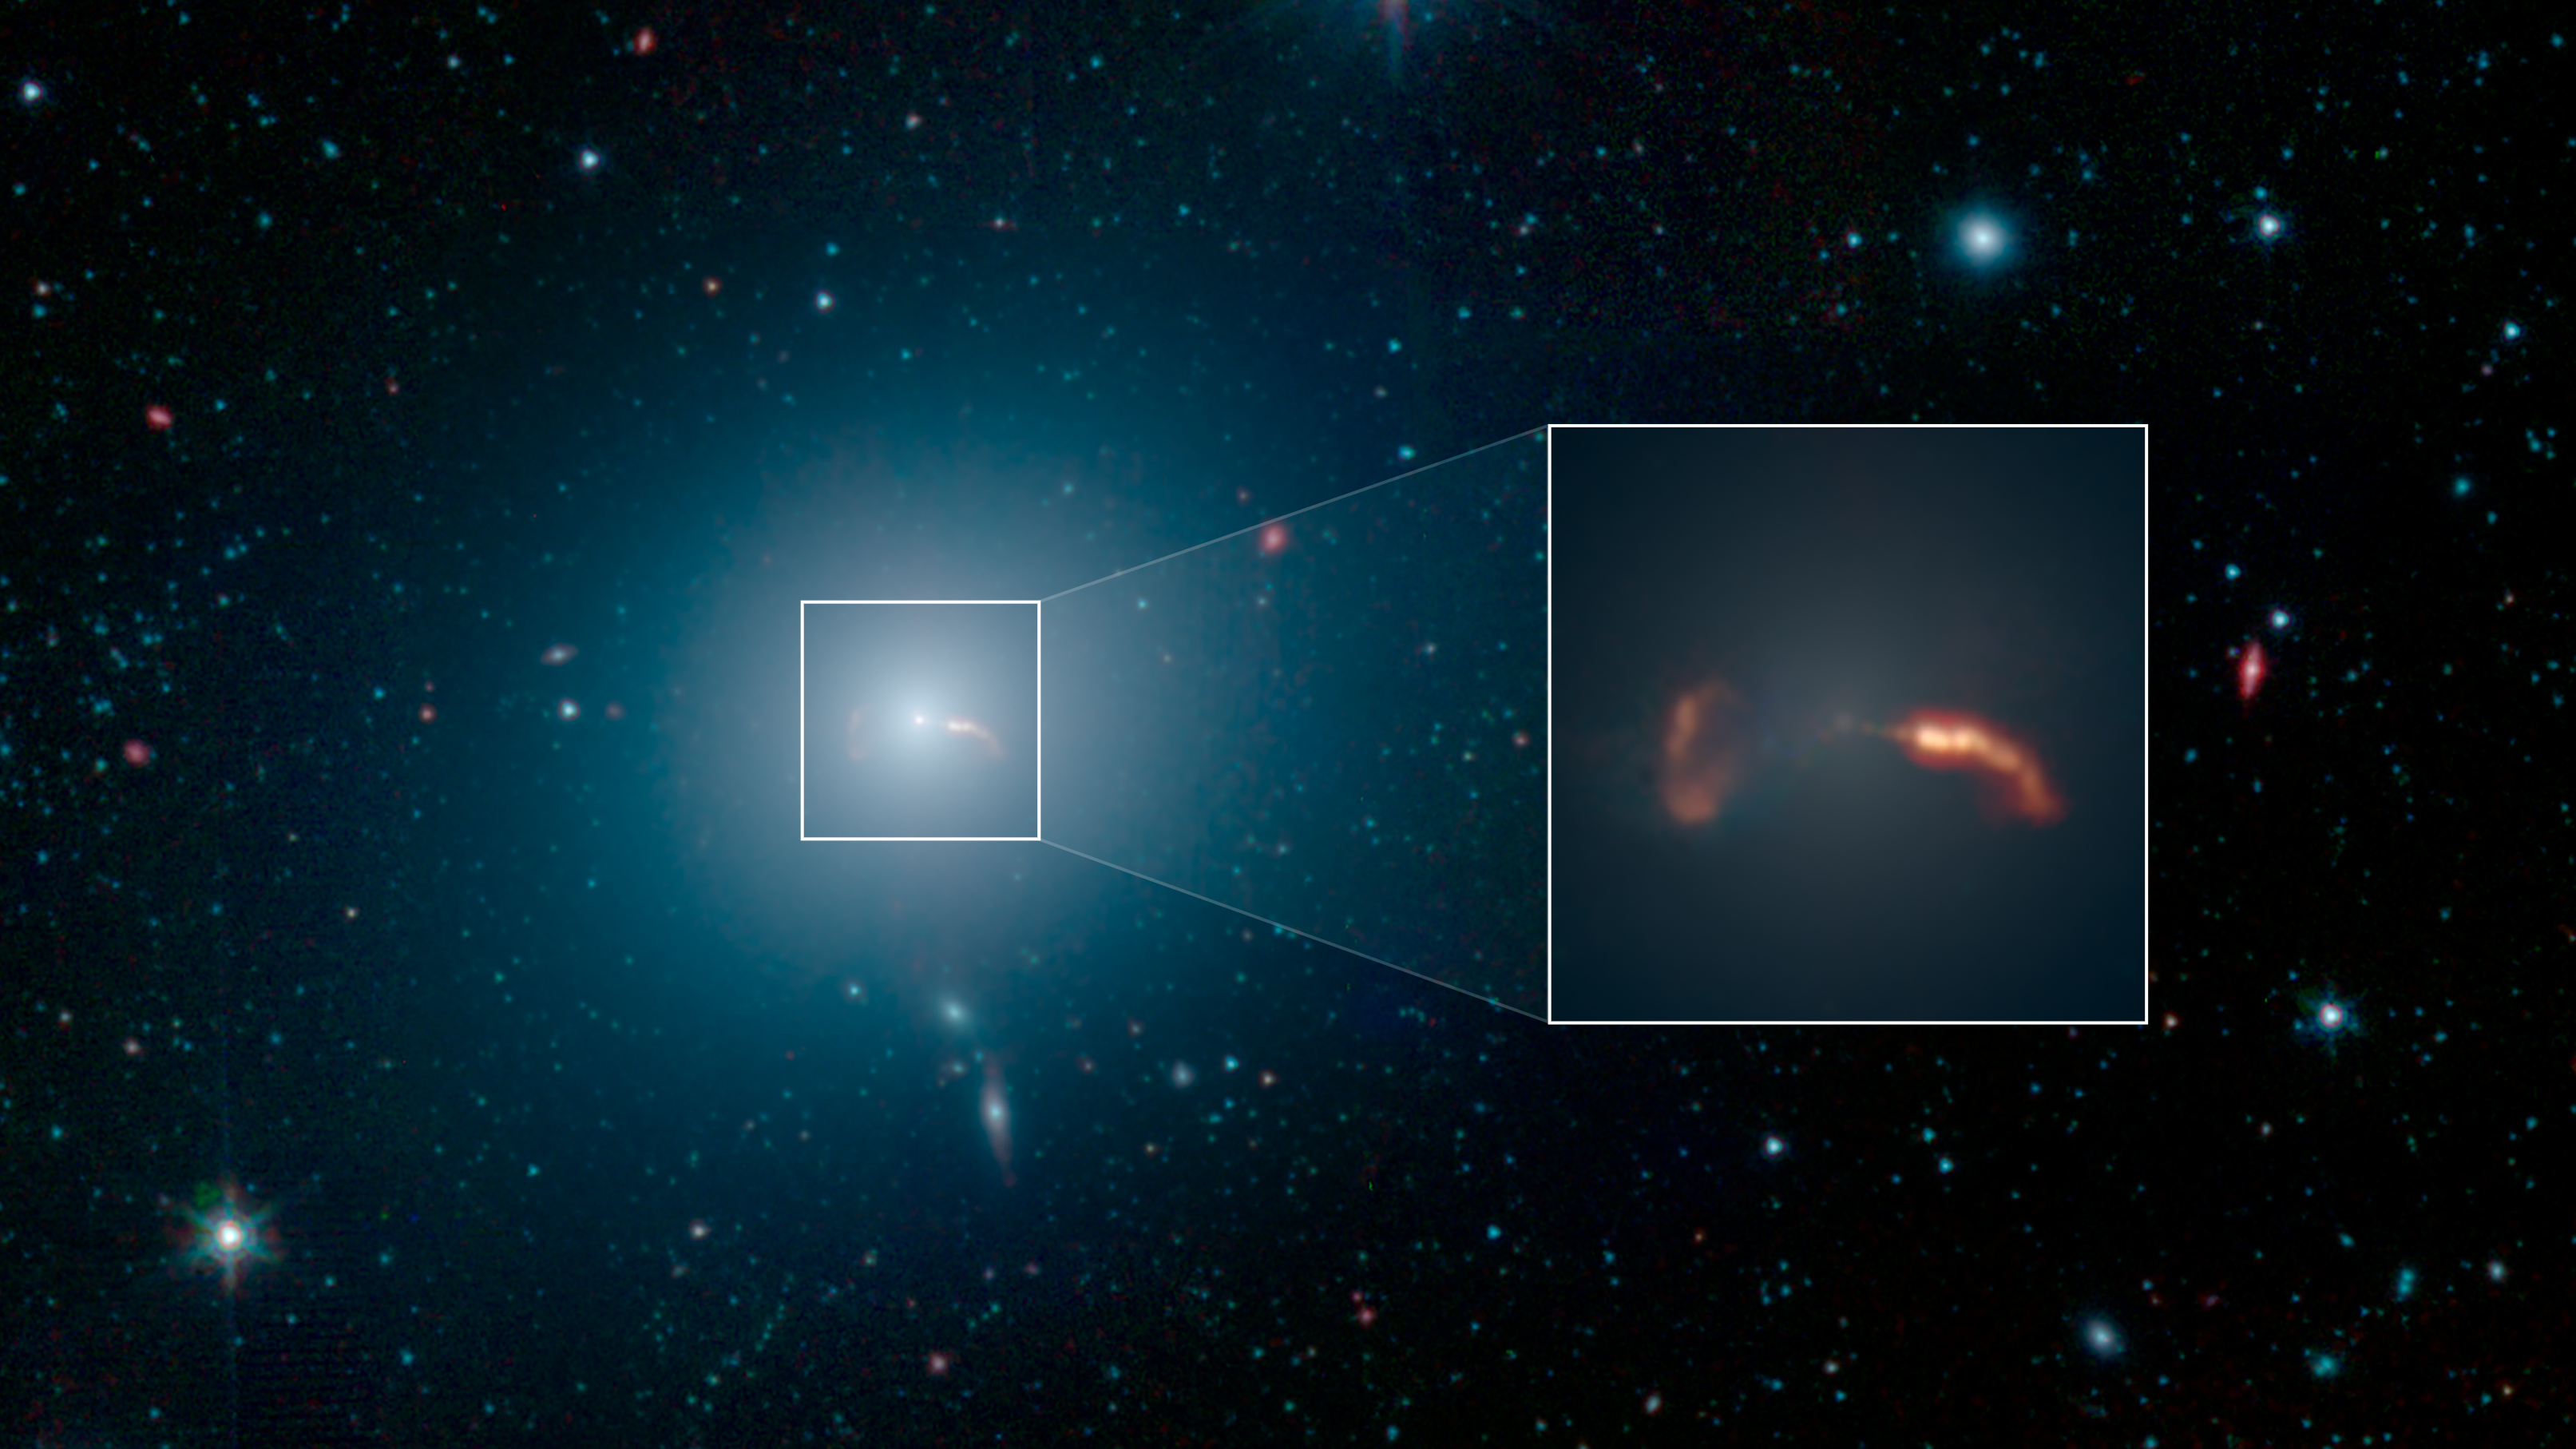

Spitzer Captures Messier 87

Figure 1

Figure 2

This image from NASA’s Spitzer Space Telescope shows the elliptical galaxy Messier 87 (M87), the home galaxy of the supermassive black hole recently imaged by the Event Horizon Telescope (EHT). Spitzer’s infrared view shows a faint trace of a jet of material spewing to the right of the galaxy – a feature that was previously one key indicator that a supermassive black hole lived at the galaxy’s center.

More prominent in the image is the shockwave created by that jet. The inset in the image below shows a close-up view of the shockwave on the right side of the galaxy, as well as the shockwave from a second jet traveling to the left of the galaxy.

Located about 55 million light-years from Earth, M87 has been a subject of astronomical study for more than 100 years and has been imaged by many NASA observatories, including the Hubble Space Telescope, the Chandra X-ray Observatory and NuSTAR. In 1918, astronomer Heber Curtis first noticed “a curious straight ray” extending from the galaxy’s center. This bright jet (which appears to extend to the right of the galaxy) is visible in multiple wavelengths of light, from radio waves through X-rays. The jet is produced by a disk of material spinning rapidly around the black hole, and spewing in opposite directions away from the galaxy. When the particles in the jet impact the interstellar medium (the sparse material filling the space between stars in M87), they create a shockwave that radiates in infrared and radio wavelengths of light, but not visible light.

The jet on the right is traveling almost directly toward Earth, and its brightness is amplified due to its high speed in our direction. But the jet’s trajectory is just slightly offset from our line of sight with the galaxy, so we can still see some of the length of the jet. The shockwave begins around the point where the jet appears to curve down, highlighting the regions where the fast-moving particles are colliding with gas in the galaxy and slowing down.

There is also a second jet on the left that is moving so rapidly away from us it is rendered invisible at all wavelengths. But the shockwave it creates in the interstellar medium can still be seen here. In the Spitzer image, the shockwave is on the left side of the galaxy and looks like an inverted letter “C.”

In Figure 1, this image from NASA’s Spitzer Space Telescope shows M87 looks like a hazy, blue space-puff. At the galaxy’s center is a supermassive black hole that spews two jets of material out into space. Figure 2 shows a wide-field image of M87, also taken by NASA’s Spitzer Space Telescope. The top inset shows a close-up of two shockwaves, created by a jet emanating from the galaxy’s supermassive black hole. The Event Horizon Telescope recently took a close-up image of the silhouette of that black hole, shown in the second inset.

Scientists are still striving for a solid theoretical understanding of how inflowing gas around black holes creates outflowing jets.

Infrared light at wavelengths of 3.6 and 4.5 microns are rendered in blue and green, showing the distribution of stars, while dust features that glow brightly at 8.0 microns are shown in red. The image was taken during Spitzer’s initial “cold” mission.

The Jet Propulsion Laboratory in Pasadena, California, manages the Spitzer Space Telescope mission for NASA’s Science Mission Directorate in Washington. Science operations are conducted at the Spitzer Science Center at Caltech in Pasadena. Space operations are based at Lockheed Martin Space Systems in Littleton, Colorado. Data are archived at the Infrared Science Archive housed at IPAC at Caltech. Caltech manages JPL for NASA.

Credit: NASA/JPL-Caltech/IPAC/Event Horizon Telescope Collaboration